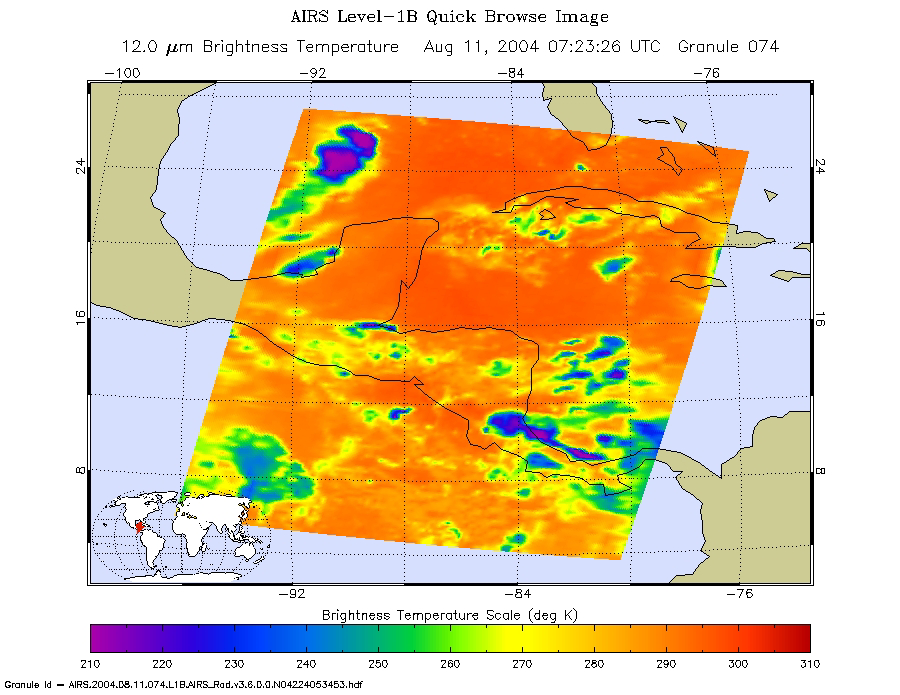

Tropical Storm Bonnie as Observed by NASA’s Spaceborne Atmospheric Infrared Sounder (AIRS)

This image of tropical storm Bonnie was captured on August 11 at 1:30am CDT. Located in the Gulf of Mexico, the center of the storm is positioned about 280 miles south-southwest of the mouth of the Mississippi River. Bonnie is a small tropical storm with wind speeds sustained at 45 mph and extending 30 miles from the storm center. It is moving northward at 5 mph.

About the Movies
The major contribution to radiation (infrared light) that AIRS infrared channels sense comes from different levels in the atmosphere, depending upon the channel wavelength. To create the movies, a set of AIRS infrared channels were selected which probe the atmosphere at progressively deeper levels. If there were no clouds, the color in each frame would be nearly uniform until the Earth’s surface is encountered. The tropospheric air temperature warms at a rate of 6 K (about 11 F) for each kilometer of descent toward the surface. Thus the colors would gradually change from cold to warm as the movie progresses.

Clouds block the infrared radiation. Thus wherever there are clouds we can penetrate no deeper in infrared. The color remains fixed as the movie progresses, for that area of the image is “stuck” to the cloud top temperature. The coldest temperatures around 220 K (about -65 F) come from altitudes of about 10 miles.

We therefore see in a ‘surface channel’ at the end of the movie, signals from clouds as cold as 220 K and from Earth’s surface at 310 K (about 100 F). The very coldest clouds are seen in deep convection thunderstorms over land.

Images

August 11, 2004

Infrared image.

August 10, 2004

Daylight snapshot from AIRS visible/near-infrared sensor.

August 11, 2004
At this time, Bonnie is a small tropical storm with wind speeds sustained at 50 mph (85 km/h), and it moving northward at 6 mph.

Figure 4 for PIA00441 August 9, 2004 (larger image not currently available
August 10, 2004

Infrared image. (Larger image not currently available.)

Movies

Slice down the atmosphere with the AIRS infrared sensor.

August 10, 2004, 1:30pm ET (Movie not currently available.)

August 10, 2004, 1:30am ET

August 9, 2004, 1:30pm ET.

About AIRS
The Atmospheric Infrared Sounder, AIRS, in conjunction with the Advanced Microwave Sounding Unit, AMSU, senses emitted infrared and microwave radiation from Earth to provide a three-dimensional look at Earth’s weather and climate. Working in tandem, the two instruments make simultaneous observations all the way down to Earth’s surface, even in the presence of heavy clouds. With more than 2,000 channels sensing different regions of the atmosphere, the system creates a global, three-dimensional map of atmospheric temperature and humidity, cloud amounts and heights, greenhouse gas concentrations, and many other atmospheric phenomena. Launched into Earth orbit in 2002, the AIRS and AMSU instruments fly onboard NASA’s Aqua spacecraft and are managed by NASA’s Jet Propulsion Laboratory in Pasadena, Calif., under contract to NASA. JPL is a division of the California Institute of Technology in Pasadena.

Credit: NASA/JPL